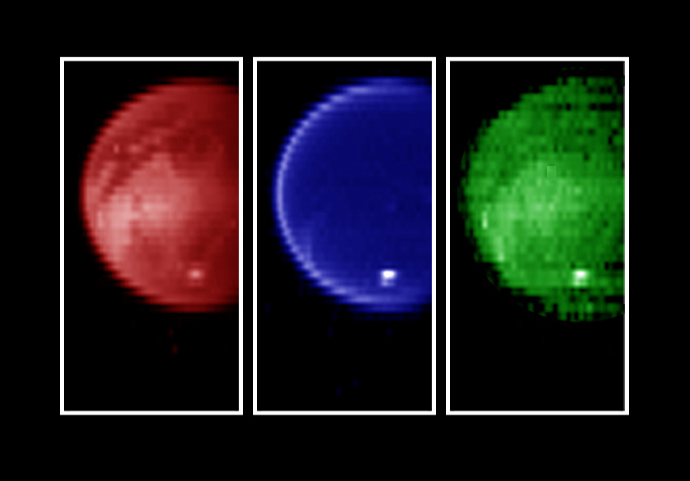

Titan’s Surface Revealed

Figure 1

Piercing the ubiquitous layer of smog enshrouding Titan, these images from the Cassini visual and infrared mapping spectrometer reveals an exotic surface covered with a variety of materials in the southern hemisphere.

Using near-infrared colors–some three times deeper in the red visible to the human eye–these images reveal the surface with unusual clarity. The left image shows a variety of surface features at a wavelength of 2.0 microns. The darker areas are possibly regions of relatively pure water ice, while the brighter regions likely have a much higher amount of non-ice materials such as simple hydrocarbons. The middle image measured at a wavelength of 2.8 microns shows a very dark surface almost everywhere, as expected for a surface of water ice and simple hydrocarbons. The image on the right, taken at 5.0 microns, is similar to the left image, indicating dark icy regions and brighter hydrocarbon-rich materials. A bright cloud of methane particles is apparent in all three images near the south pole. It’s persistence over an extensive range of colors indicates that these cloud particles are large compared to the typical haze particles surrounding the planet, suggesting a dynamically active atmosphere near the South Pole. Color was used to enhance the various wavelengths.

The Cassini-Huygens mission is a cooperative project of NASA, the European Space Agency and the Italian Space Agency. The Jet Propulsion Laboratory, a division of the California Institute of Technology in Pasadena, manages the Cassini-Huygens mission for NASA’s Office of Space Science, Washington, D.C. The Cassini orbiter was designed, developed and assembled at JPL. The visible and infrared mapping spectrometer team is based at the University of Arizona, Tucson.

Credit: NASA/JPL/University of Arizona/USGS